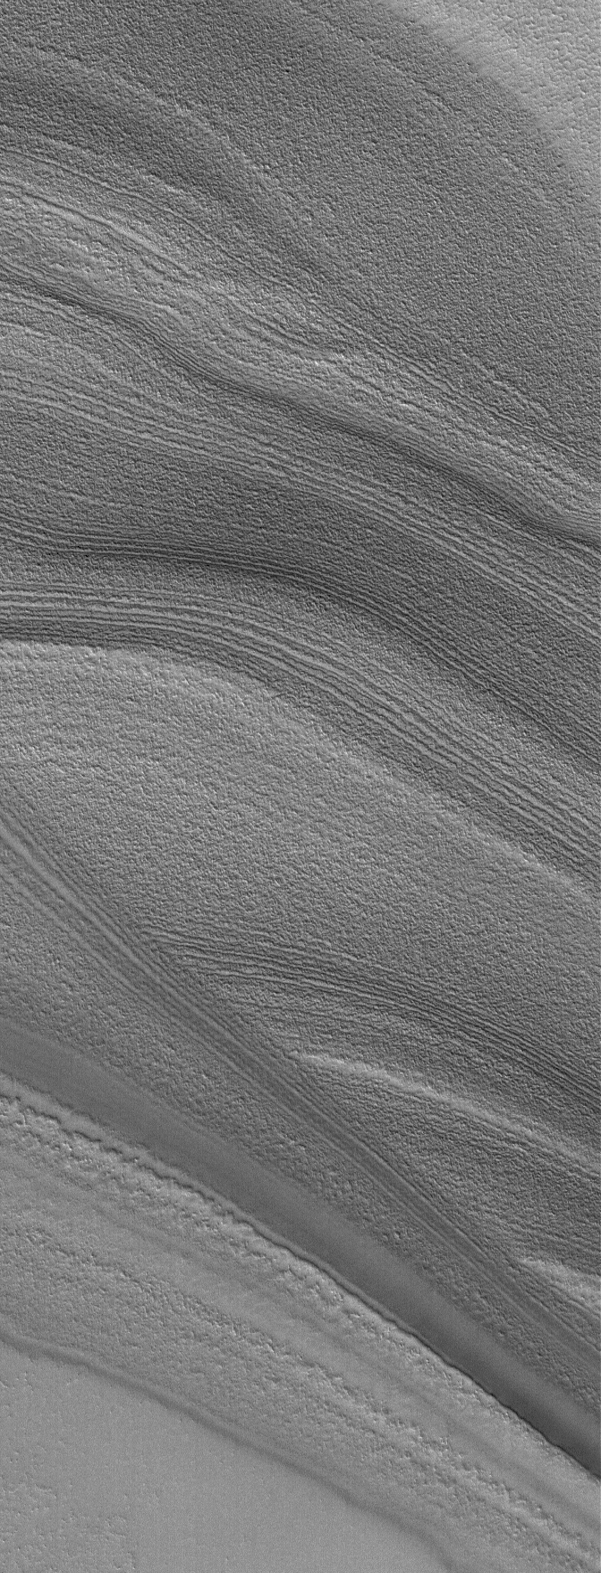

To Beat the Band

28 September 2006
This Mars Global Surveyor (MGS) Mars Orbiter Camera (MOC) image shows layers exposed in the north polar region of Mars. The north polar cap is underlain by a thick sequence of layered material. The layers are most commonly exposed on the slopes of troughs that are believed to have formed by wind erosion. The layers give a banded appearance. In this example, some of the layers are cut off (truncated) by other layers. This truncation is a classic, textbook example of an erosional unconformity, a term commonly used by geologists. The unconformity occurs when deposition of new layered material stops for a while, and erosion occurs. Then, new layers form on top of the eroded surface and the older layers, at some point in time when the erosion stops and deposition of layered material resumes.

Location near: 78.6°N, 342.0°W
Image width: ~3 km (~1.9 mi)
Illumination from: lower right
Season: Northern Spring

Credit: NASA/JPL/Malin Space Science Systems